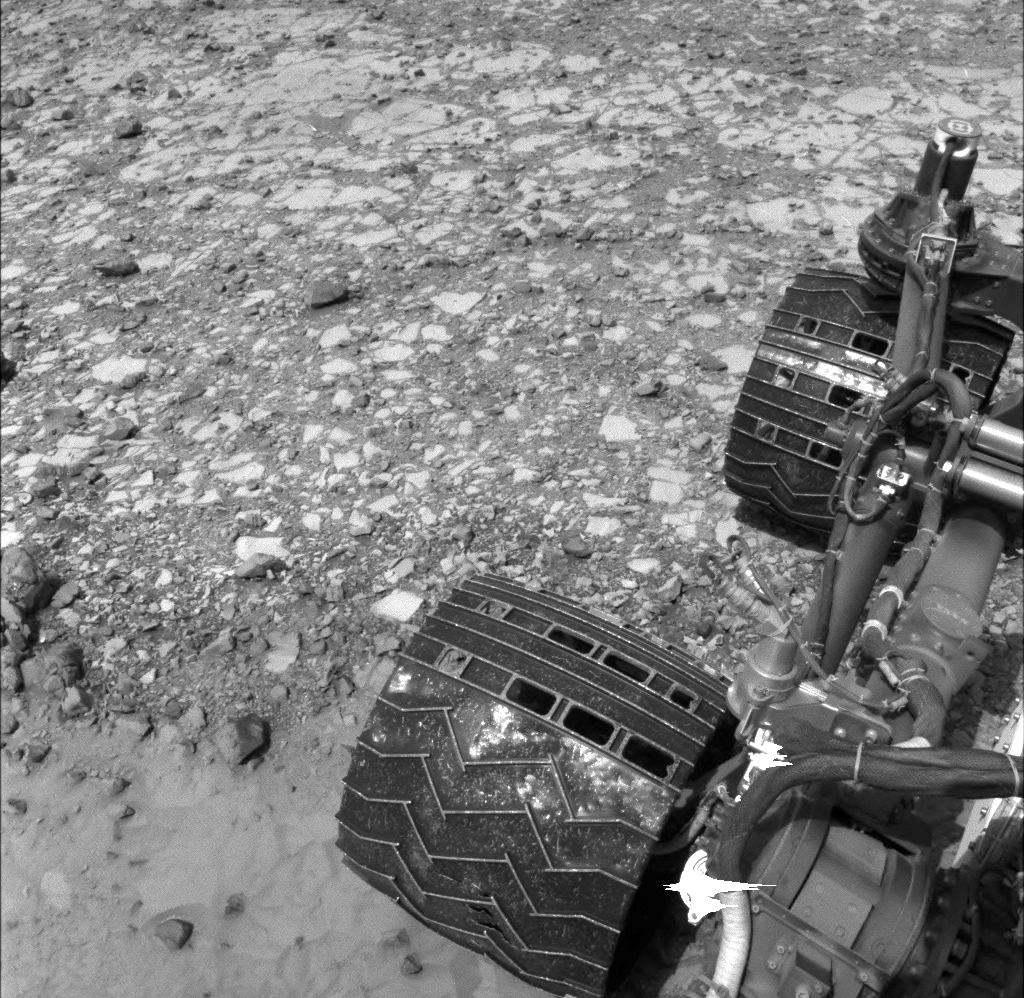

Area with Silica-Rich Target Near ‘Marias Pass’ on Mars

Figure 1

NASA’s Curiosity Mars rover used its Navigation Camera (Navcam) to capture this view partway back down a slope it climbed toward “Marias Pass” on lower Mount Sharp. The image was taken May 22, 2015, during the 992nd Martian day, or sol, of the rover’s work on Mars.

A rock about a wheel’s width to the left of the foreground wheel in this image is a target called “Elk,” where Curiosity’s Chemistry and Camera (ChemCam) instrument detected a composition about 80 percent silica. Silica is a mineral-forming chemical combining silicon and oxygen, commonly found on Earth in the form of quartz, but also existing in many other forms.

Figure 1 includes annotation identifying the Elk target.

NASA’s Jet Propulsion Laboratory, a division of the California Institute of Technology in Pasadena, manages the Curiosity project for NASA’s Science Mission Directorate, Washington. JPL built the rover and Navcam.

Credit: NASA/JPL-Caltech